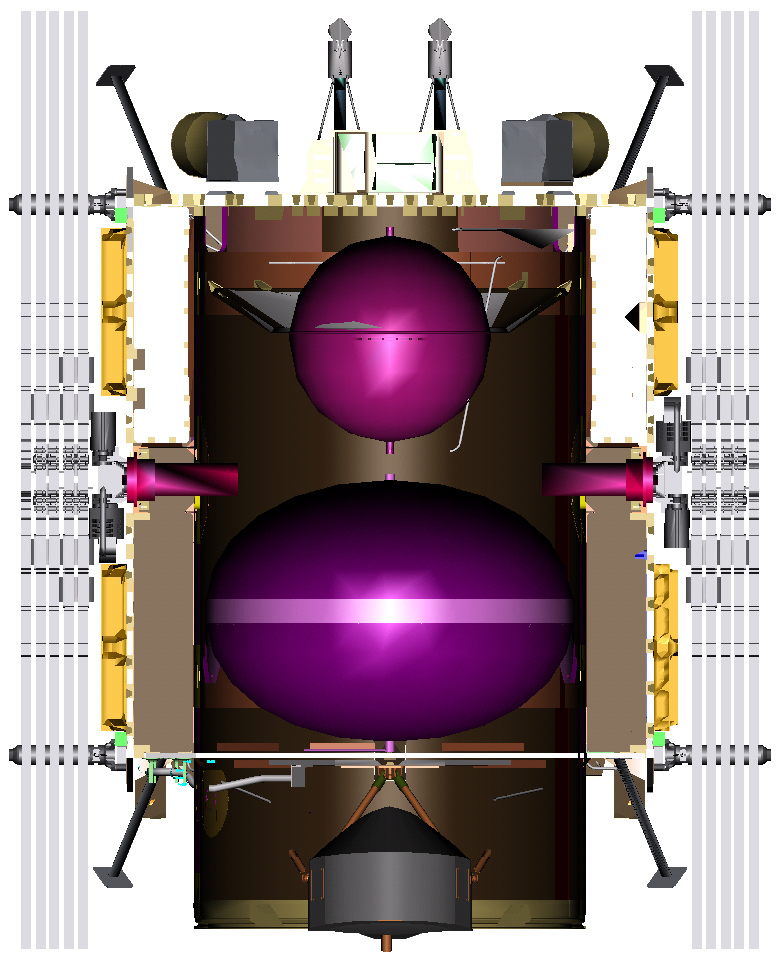

Illustration of Dawn Spacecraft Inside View

This illustration shows an inside view of the Dawn spacecraft.

Dawn, part of NASA’s Discovery Program of competitively selected missions, was launched in 2007 to orbit the large asteroid Vesta and the dwarf planet Ceres. The two bodies have very different properties from each other. By observing them both with the same set of instruments, Dawn will probe the early solar system and specify the properties of each body.

The Dawn mission to Vesta and Ceres is managed by JPL, a division of the California Institute of Technology in Pasadena, for NASA’s Science Mission Directorate, Washington. The University of California, Los Angeles, is responsible for overall Dawn mission science. Other scientific partners include Planetary Science Institute, Tucson, Ariz.; Max Planck Institute for Solar System Research, Katlenburg-Lindau, Germany; DLR Institute for Planetary Research, Berlin; Italian National Institute for Astrophysics, Rome; and the Italian Space Agency. Orbital Sciences Corporation of Dulles, Va., designed and built the Dawn spacecraft.

Credit: NASA/JPL/Orbital Sciences Corporation